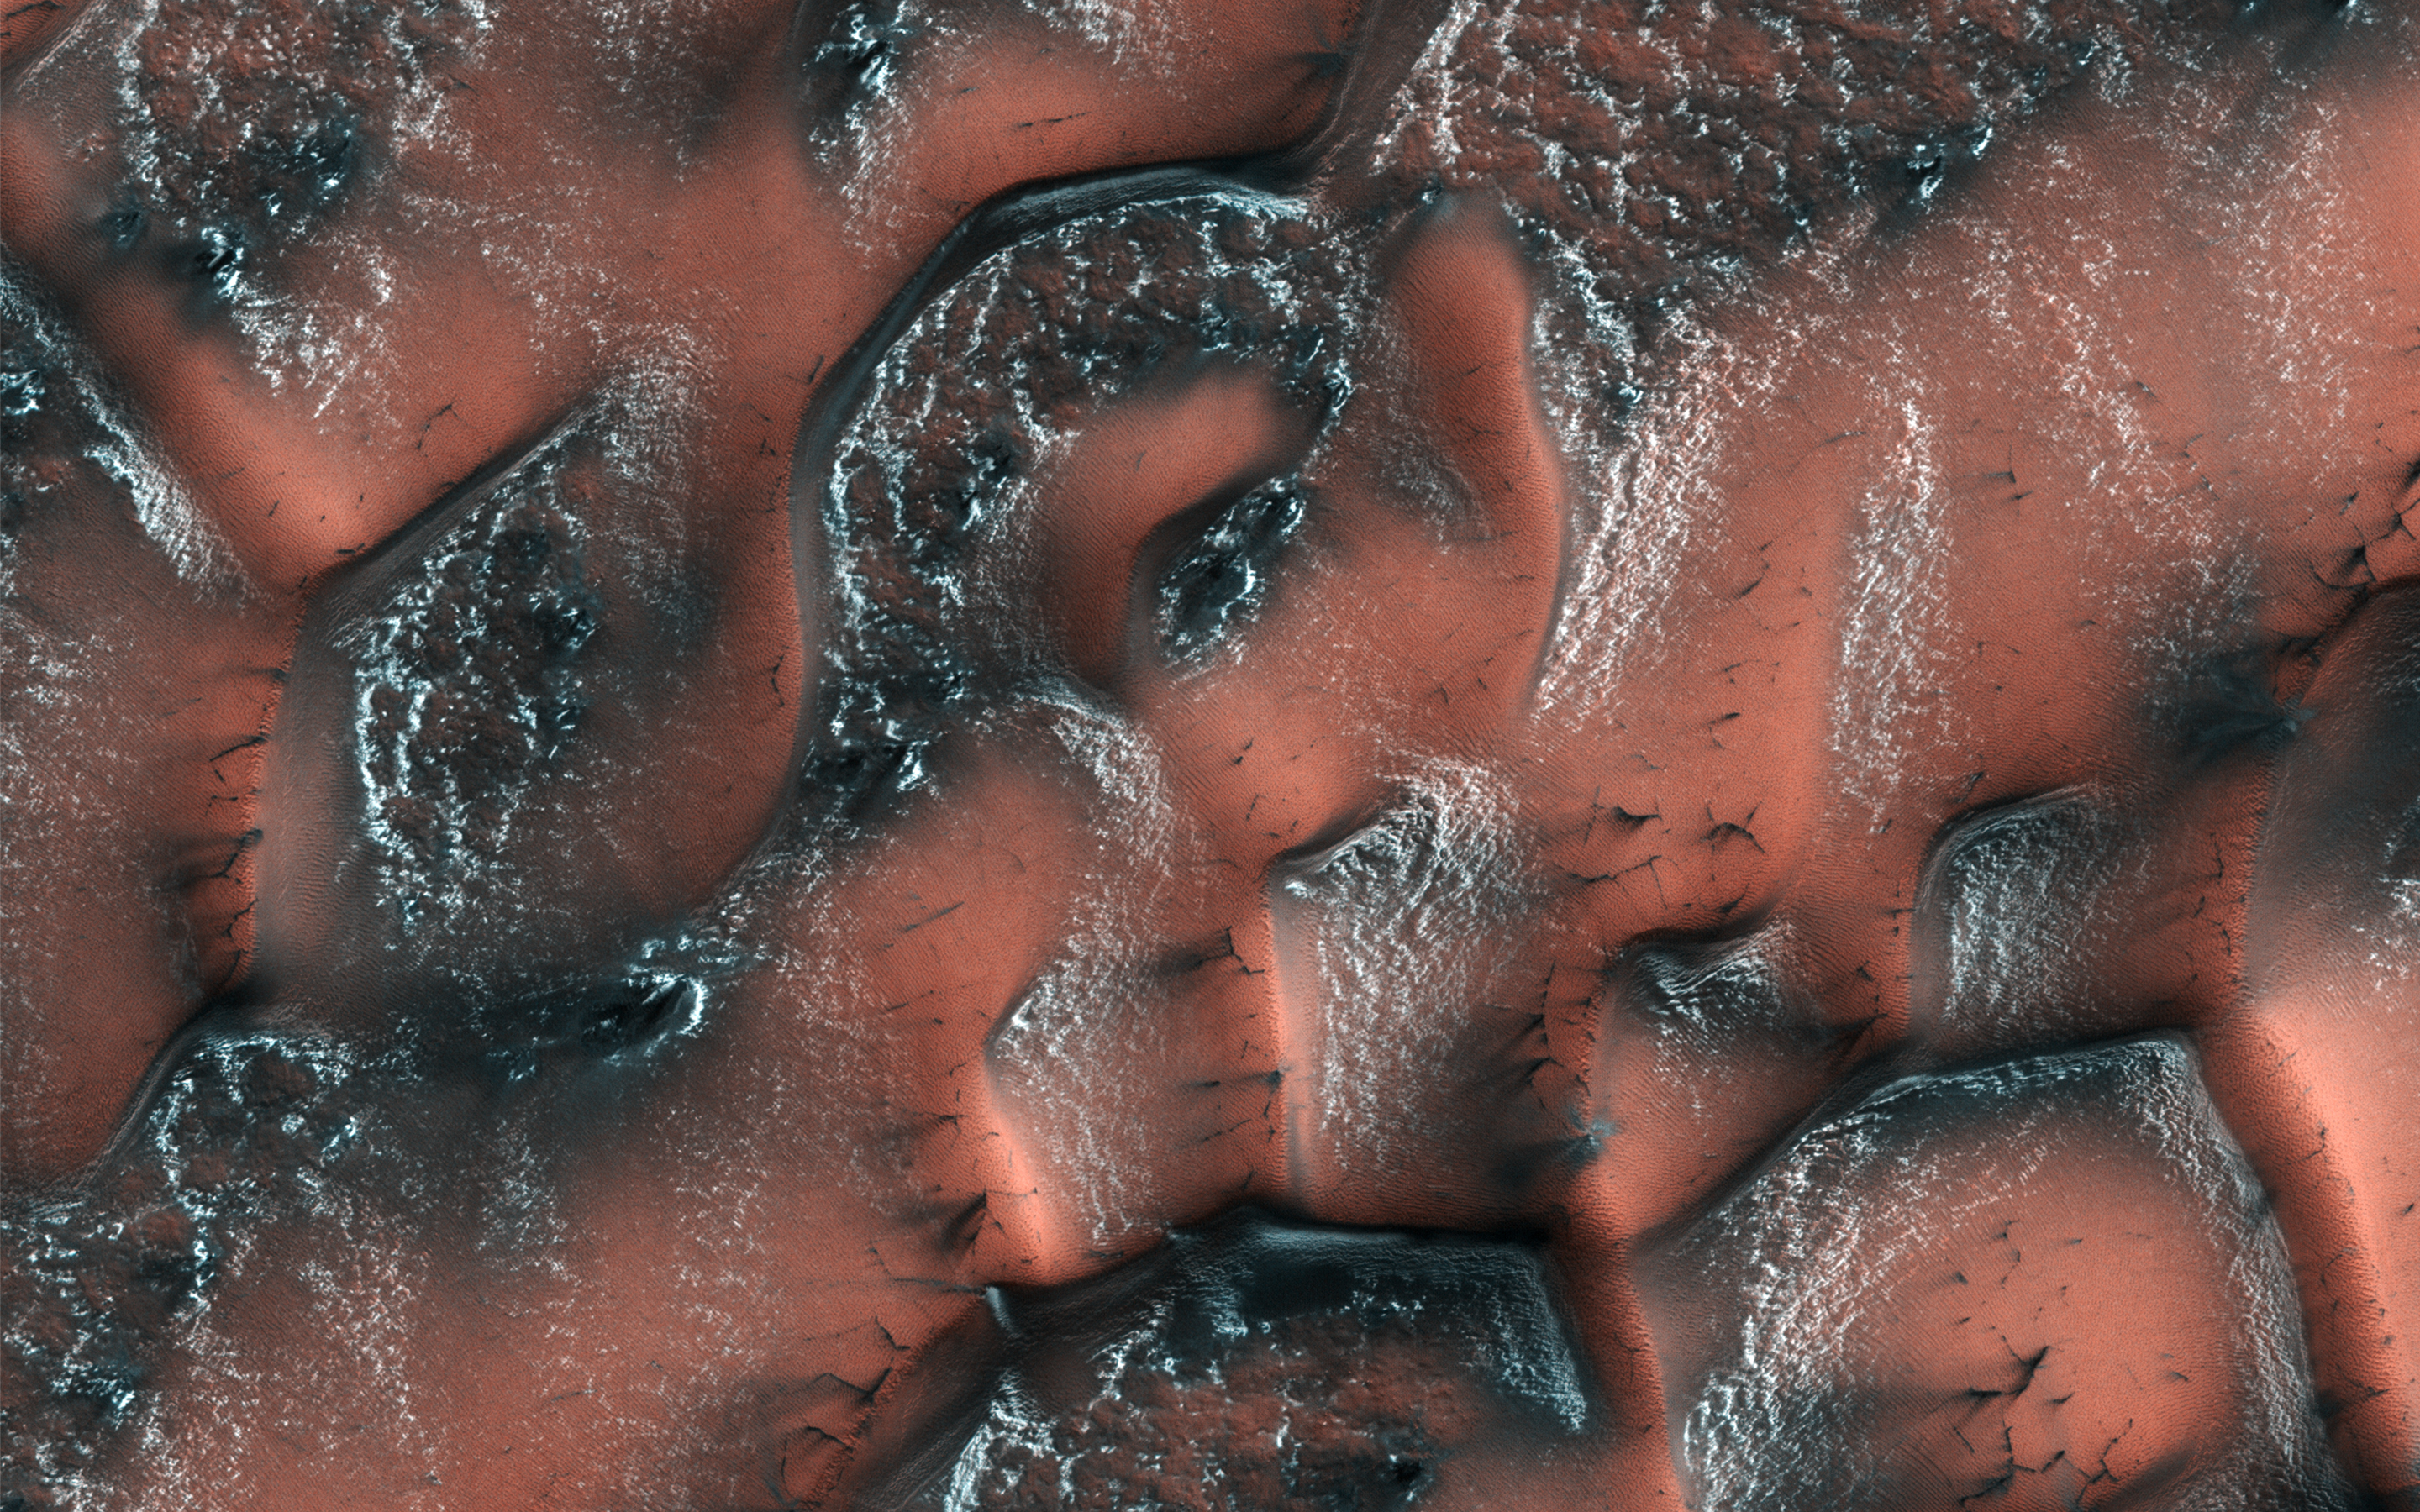

A World of Snowy Dunes

It is spring in the Northern hemisphere when NASA’s Mars Reconnaissance Orbiter took this image. Over the winter, snow and ice have inexorably covered the dunes. Unlike on Earth, this snow and ice is carbon dioxide, better known to us as dry ice.

When the sun starts shining on it in the spring, the ice on the smooth surface of the dune cracks and escaping gas carries dark sand out from the dune below, often creating beautiful patterns. On the rough surface between the dunes, frost is trapped behind small sheltered ridges.

The map is projected here at a scale of 25 centimeters (9.8 inches) per pixel. [The original image scale is 32.4 centimeters (12.8 inches) per pixel (with 1 x 1 binning); objects on the order of 97 centimeters (38.2 inches) across are resolved.] North is up.

The University of Arizona, Tucson, operates HiRISE, which was built by Ball Aerospace & Technologies Corp., Boulder, Colo. NASA’s Jet Propulsion Laboratory, a division of Caltech in Pasadena, California, manages the Mars Reconnaissance Orbiter Project for NASA’s Science Mission Directorate, Washington.

Credit: NASA/JPL-Caltech/Univ. of Arizona